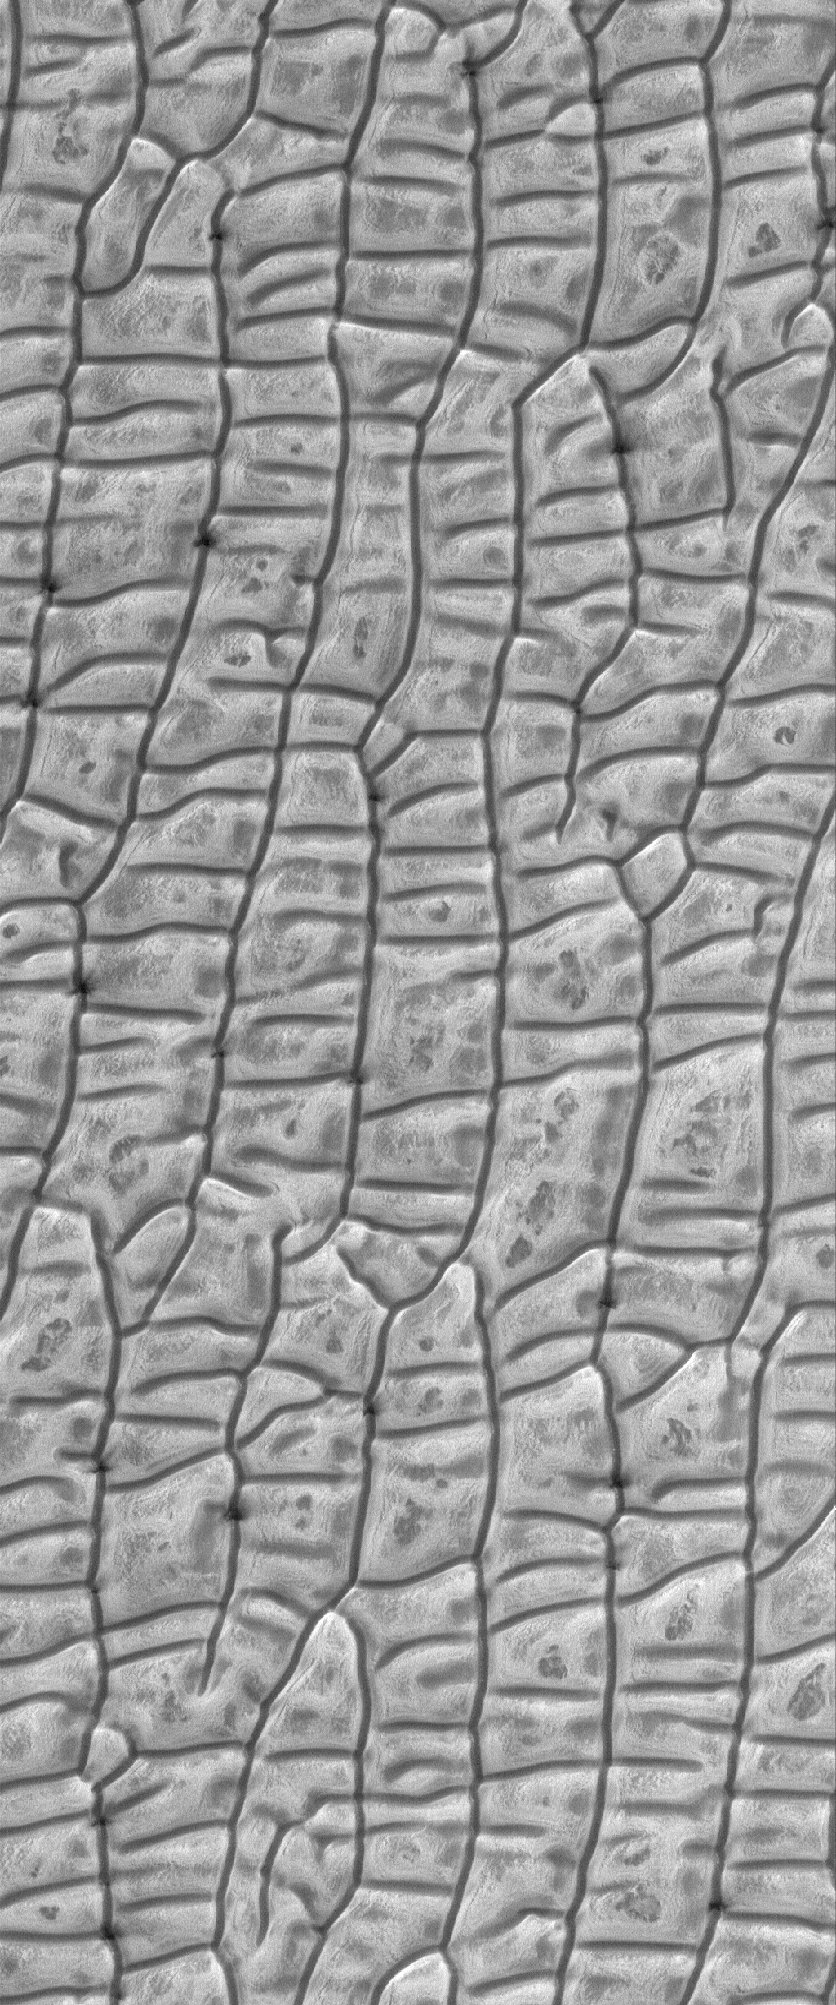

Dune-tastic

6 March 2006
This Mars Global Surveyor (MGS) Mars Orbiter Camera (MOC) image shows a frosty, springtime scene in the north polar region of Mars. The area is blanketed by a maze of sand dunes; their appearance is enhanced by subliming, seasonal carbon dioxide frost.

Location near: 80.2°N, 168.8°W
Image width: ~3 km (~1.9 mi)
Illumination from: lower left
Season: Northern Winter

Credit: NASA/JPL/Malin Space Science Systems